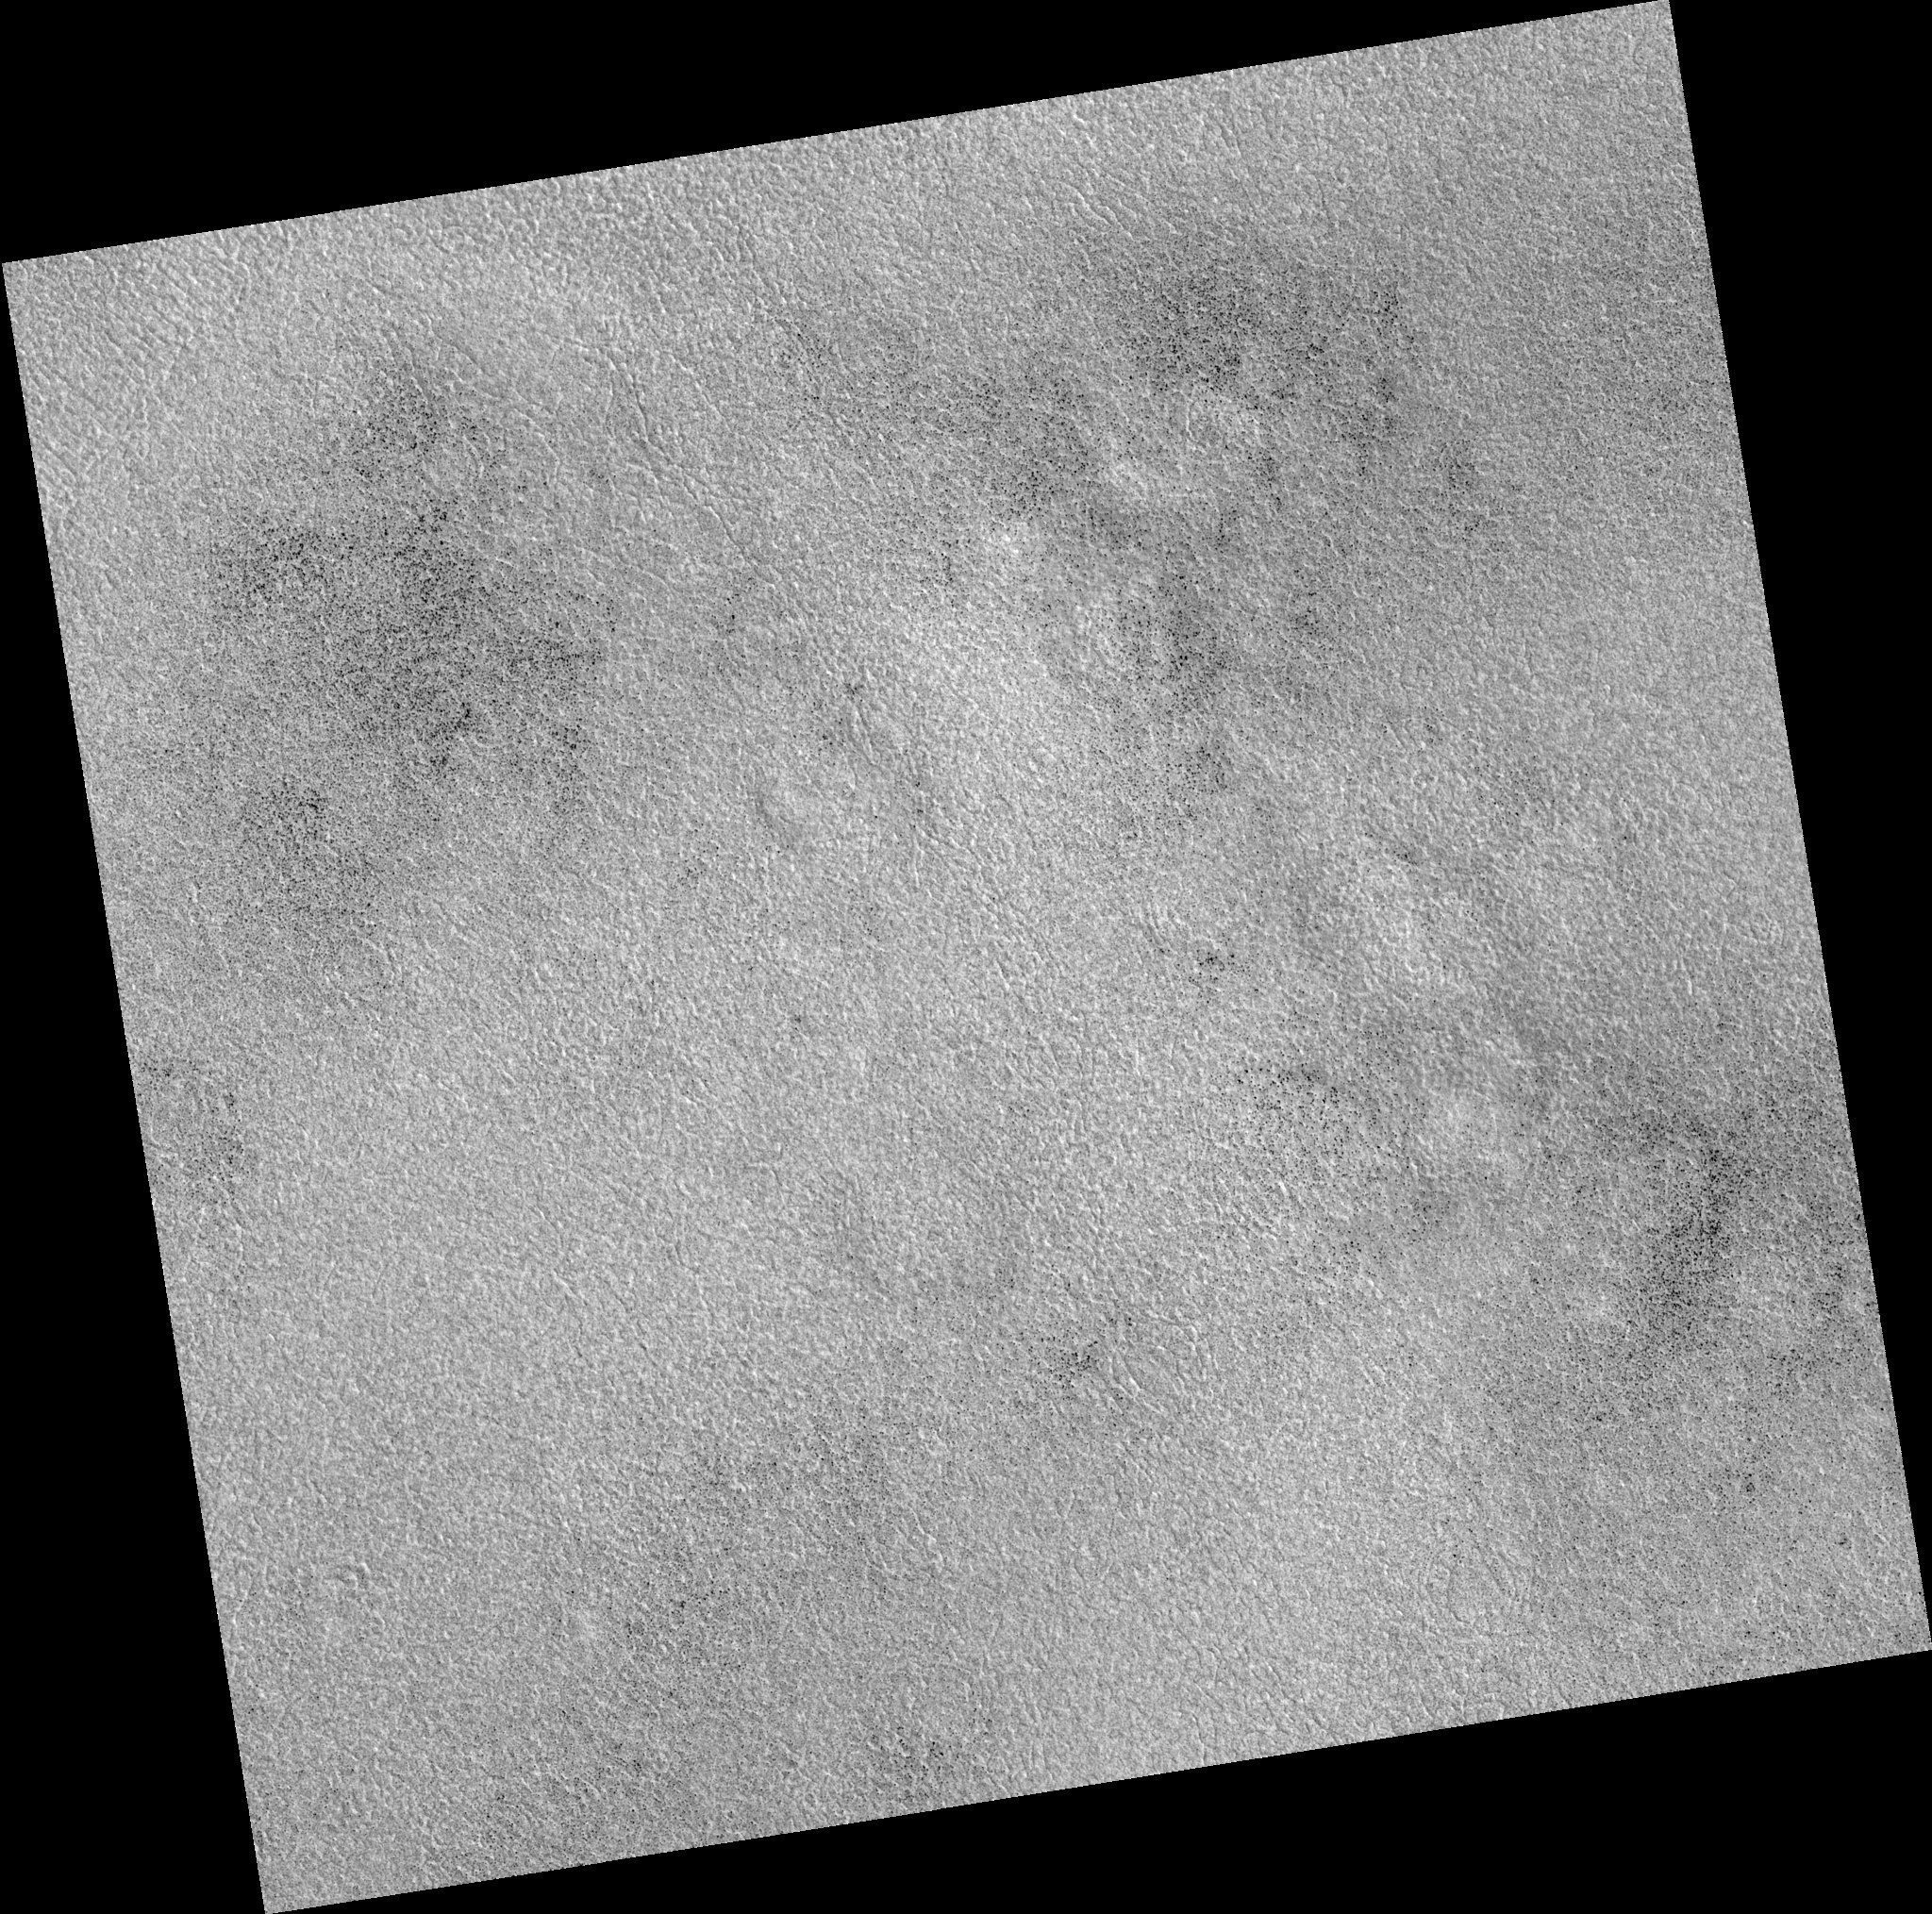

Northern Plains

Image PSP_001448_2470 was taken by the High Resolution Imaging Science Experiment (HiRISE) camera onboard the Mars Reconnaissance Orbiter spacecraft on November 17, 2006. The complete image is centered at 67.0 degrees latitude, 136.0 degrees East longitude. The range to the target site was 315.1 km (197.0 miles). At this distance the image scale is 31.5 cm/pixel (with 1 x 1 binning) so objects ~95 cm across are resolved. The image shown here has been map-projected to 25 cm/pixel. The image was taken at a local Mars time of 3:03 PM and the scene is illuminated from the west with a solar incidence angle of 58 degrees, thus the sun was about 32 degrees above the horizon. At a solar longitude of 136.6 degrees, the season on Mars is Northern Summer.

NASA’s Jet Propulsion Laboratory, a division of the California Institute of Technology in Pasadena, manages the Mars Reconnaissance Orbiter for NASA’s Science Mission Directorate, Washington. Lockheed Martin Space Systems, Denver, is the prime contractor for the project and built the spacecraft. The High Resolution Imaging Science Experiment is operated by the University of Arizona, Tucson, and the instrument was built by Ball Aerospace and Technology Corp., Boulder, Colo.

Credit: NASA/JPL/Univ. of Arizona